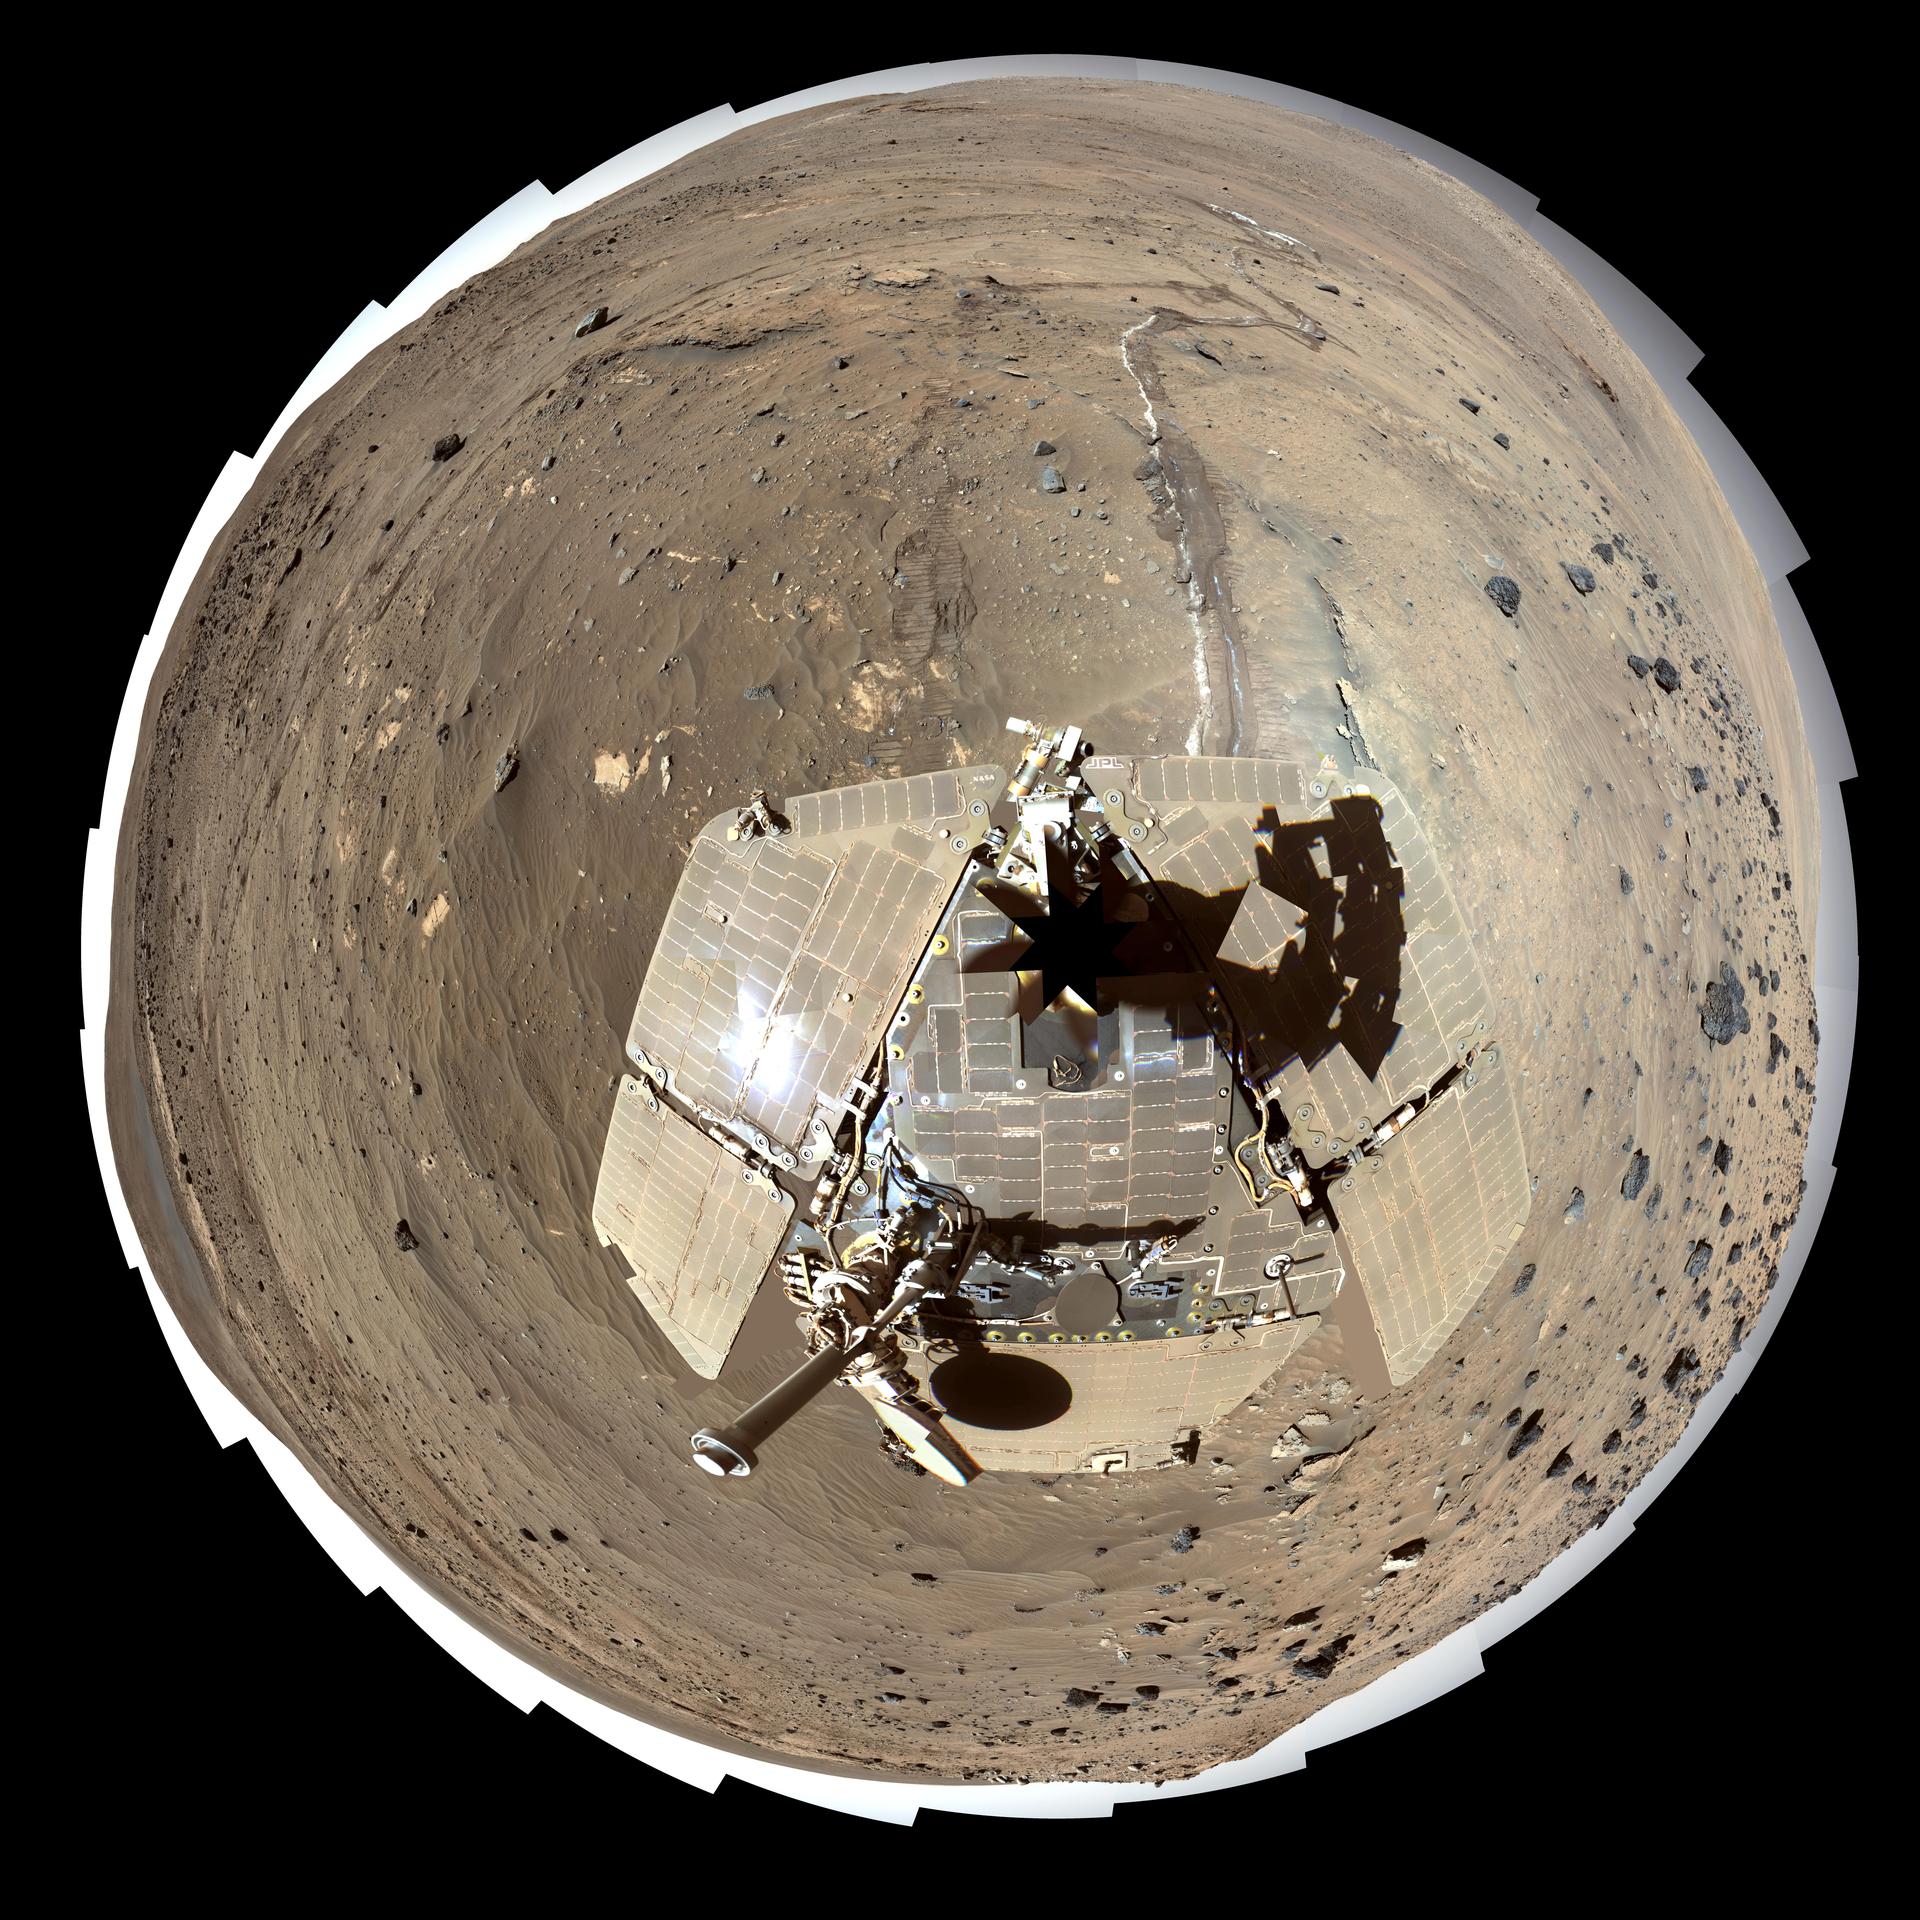

Spirit Mars Rover in ‘McMurdo’ Panorama, Polar Projection (False Color)

This self-portrait of NASA’s Mars Exploration Rover Spirit is a polar projection of the 360-degree “McMurdo” panorama made from images taken by Spirit’s panoramic camera (Pancam). This view of the rover and its surroundings is presented in exaggerated color to enhance color differences among rocks, soils and sand.

From April through October 2006, Spirit stayed on a small hill known as “Low Ridge.” There, the rover’s solar panels were tilted toward the sun to maintain enough solar power for Spirit to keep making scientific observations throughout the winter on southern Mars.

The Pancam began shooting component images of this panorama during the 814th Martian day, or sol, of Spirit’s work on Mars (April 18, 2006) and completed the part shown here on Sol 980 (Oct. 5, 2006).

This is a red-green-blue, false-color composite generated from images taken through the Pancam’s 600-nanometer, 530-nanometer and 480-nanometer filters. Some image mosaic seams and brightness variations in the sky as well as several other small areas of color mis-alignments or other mismatch problems have been smoothed over in image processing in order to simulate the view that a human would see if he or she were standing here and looking around.

Spirit completed its three-month prime mission on Mars in April 2004, then continued operating in bonus extended missions into March 2010, when it ceased communicating.

Credit: NASA/JPL-Caltech/Cornell Univ./Arizona State Univ.